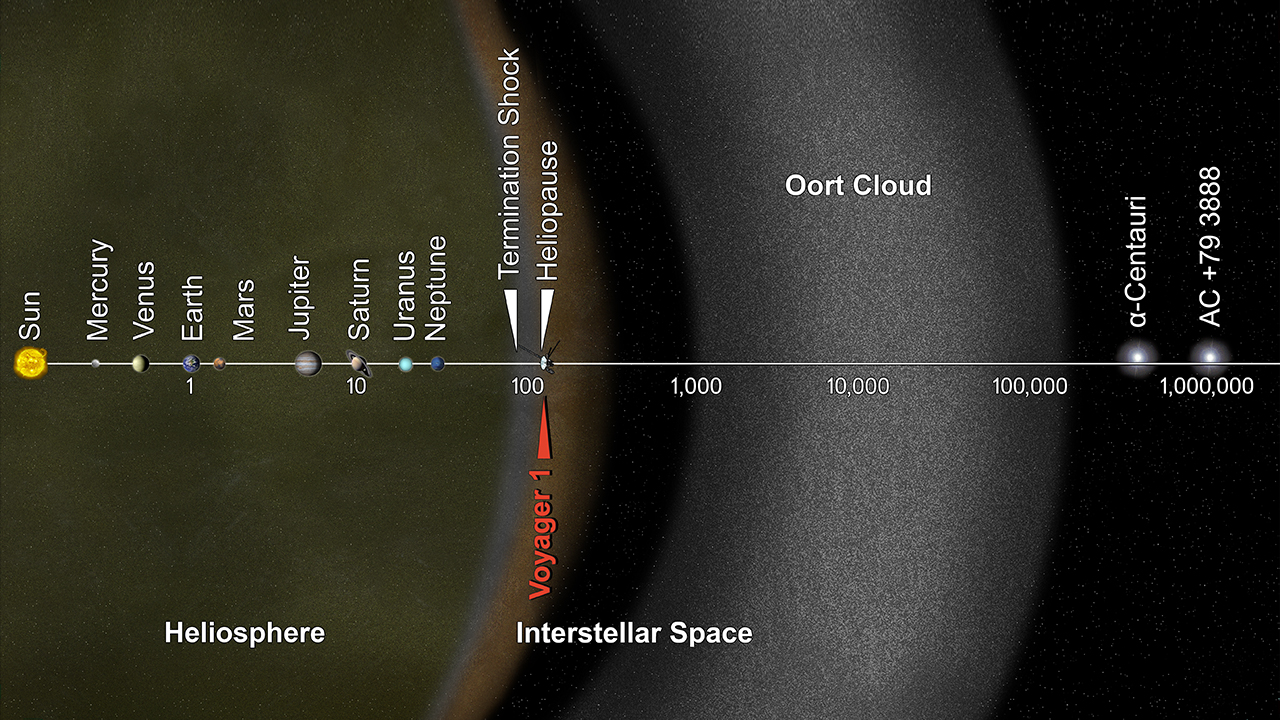

Solar System, in Perspective

This artist's concept puts solar system distances in perspective. The scale bar is in astronomical units, with each set distance beyond 1 AU representing 10 times the previous distance. One AU is the distance from the sun to the Earth, which is about 93 million miles or 150 million kilometers. Neptune, the most distant planet from the sun, is about 30 AU. Informally, the term "solar system" is often used to mean the space out to the last planet. Scientific consensus, however, says the solar system goes out to the Oort Cloud, the source of the comets that swing by our sun on long time scales. Beyond the outer edge of the Oort Cloud, the gravity of other stars begins to dominate that of the sun. The inner edge of the main part of the Oort Cloud could be as close as 1,000 AU from our sun. The outer edge is estimated to be around 100,000 AU. NASA's Voyager 1, humankind's most distant spacecraft, is around 125 AU. Scientists believe it entered interstellar space, or the space between stars, on Aug. 25, 2012. Much of interstellar space is actually inside our solar system. It will take about 300 years for Voyager 1 to reach the inner edge of the Oort Cloud and possibly about 30,000 years to fly beyond it. Alpha Centauri is currently the closest star to our solar system. But, in 40,000 years, Voyager 1 will be closer to the star AC +79 3888 than to our own sun. AC +79 3888 is actually traveling faster toward Voyager 1 than the spacecraft is traveling toward it. The Voyager spacecraft were built and continue to be operated by NASA's Jet Propulsion Laboratory, in Pasadena, Calif. Caltech manages JPL for NASA. The Voyager missions are a part of NASA's Heliophysics System Observatory, sponsored by the Heliophysics Division of the Science Mission Directorate at NASA Headquarters in Washington.

Credit: NASA/JPL-Caltech